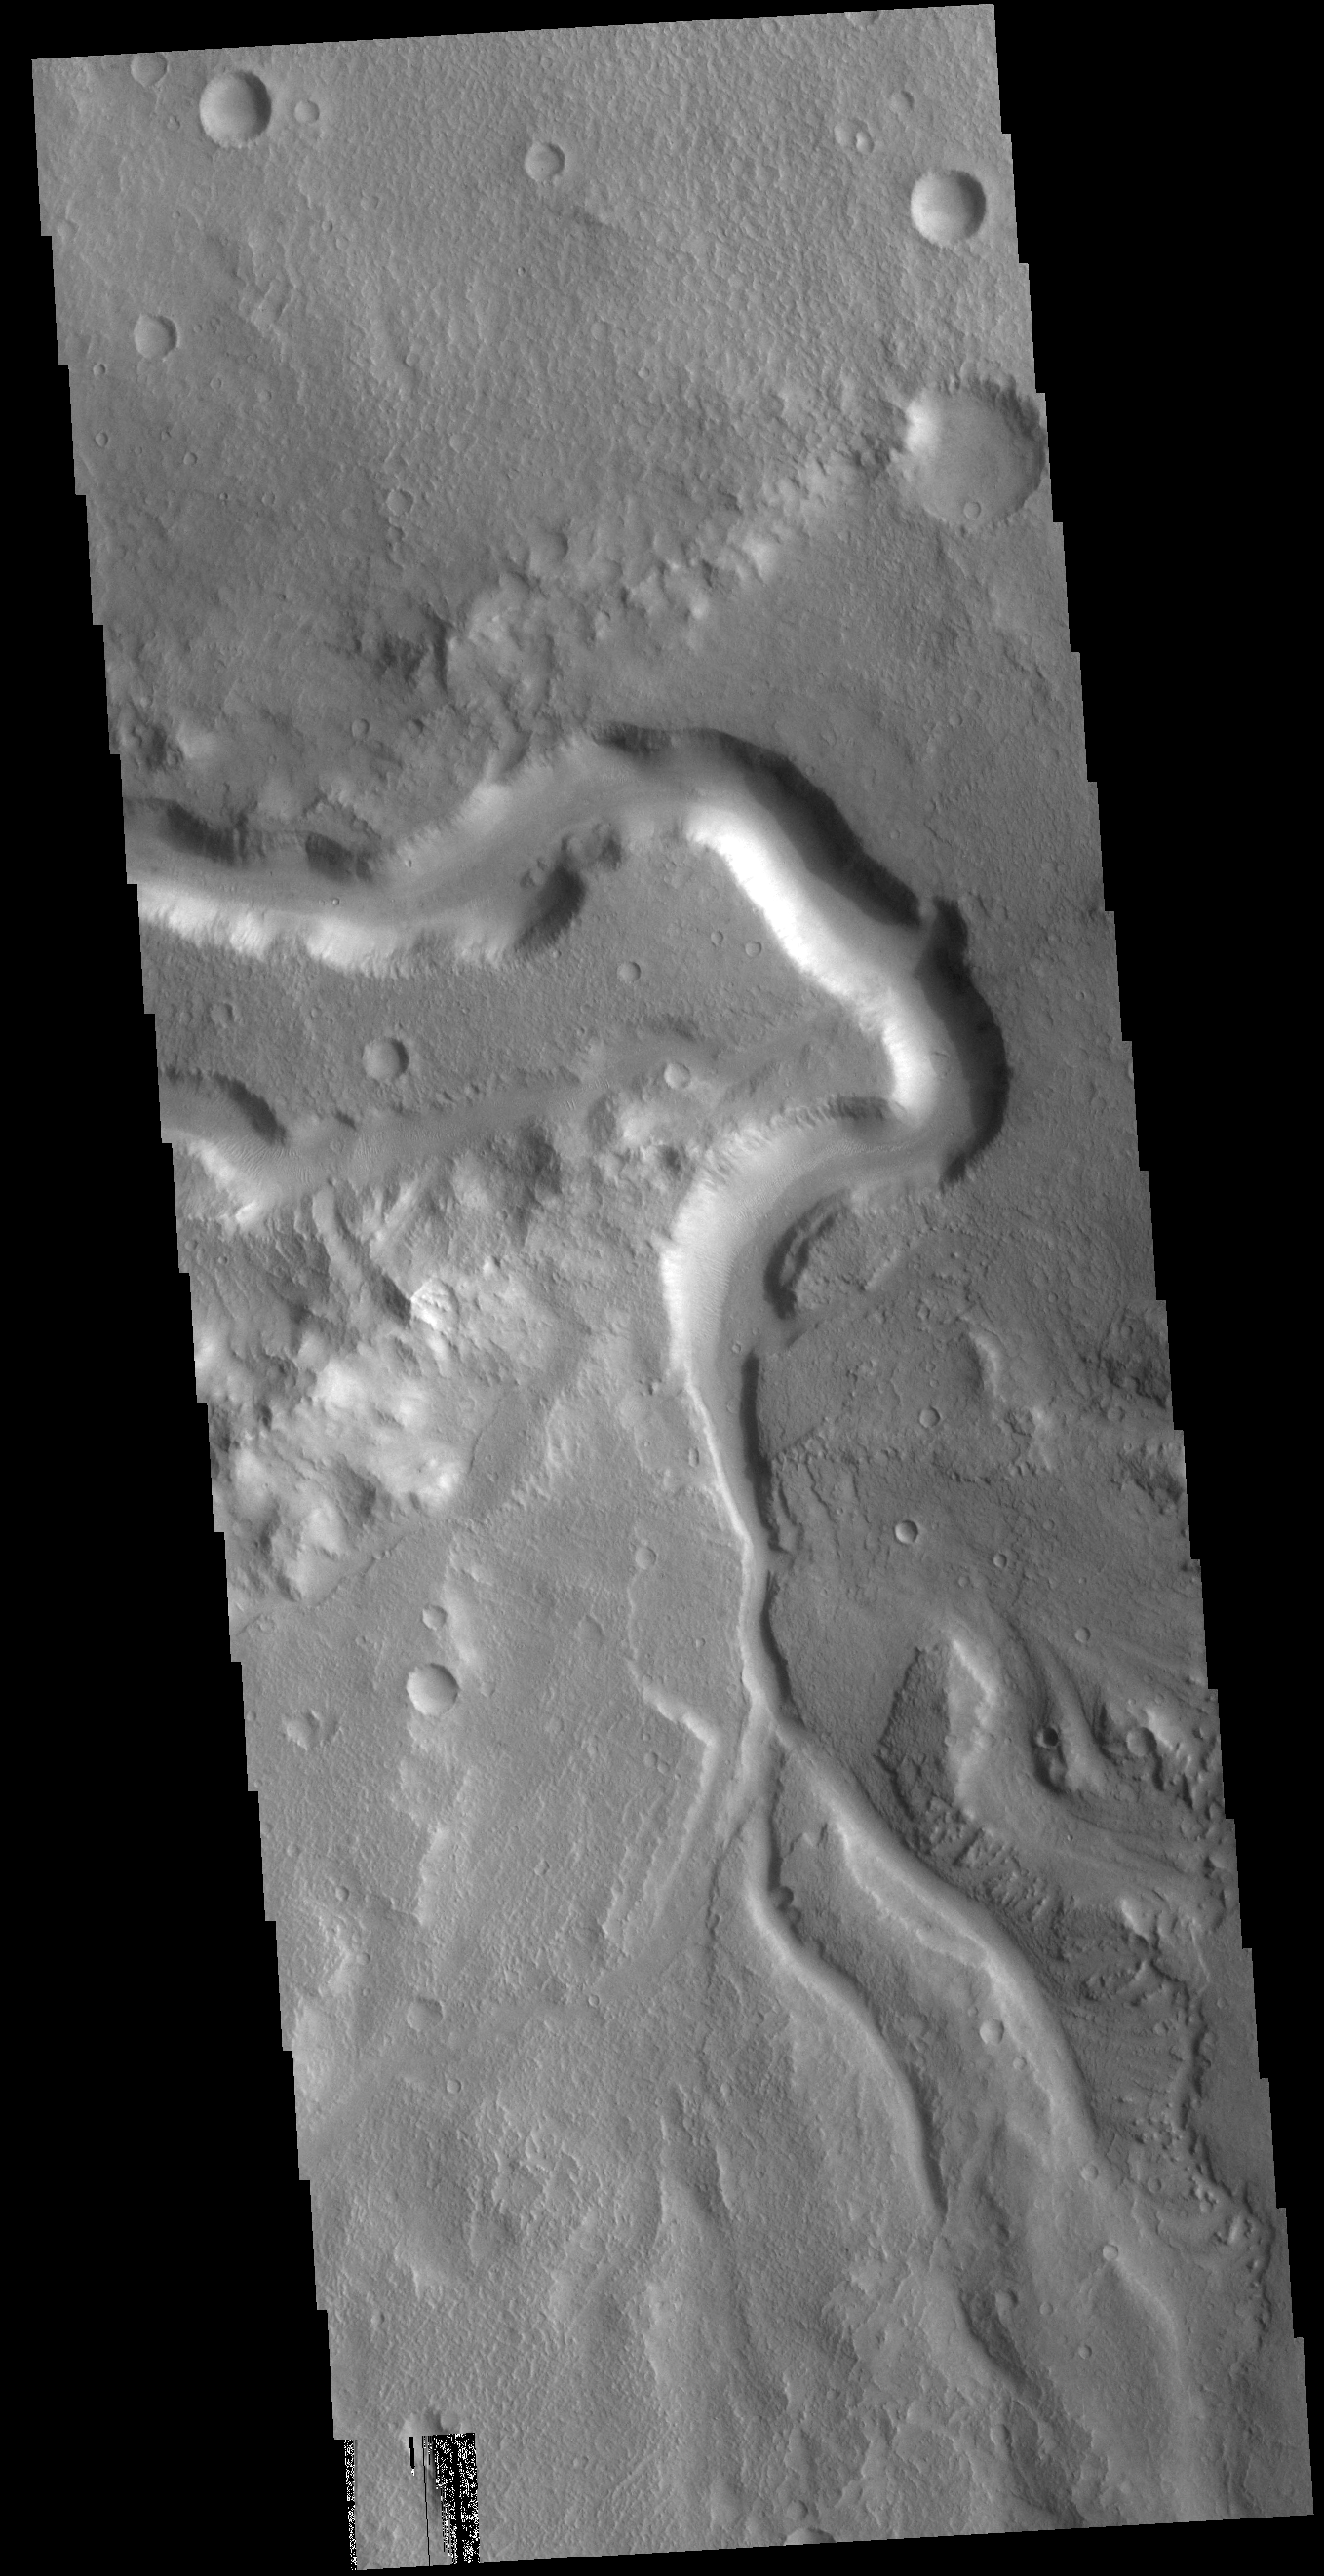

Xanthe Terra Channel

Today’s VIS image shows an unnamed channel in Xanthe Terra. The large bend in the channel was created as the flow of liquid from the bottom of the image was deflected by a ridge that extends diagonally from the left center.

Credit: NASA/JPL-Caltech/ASU